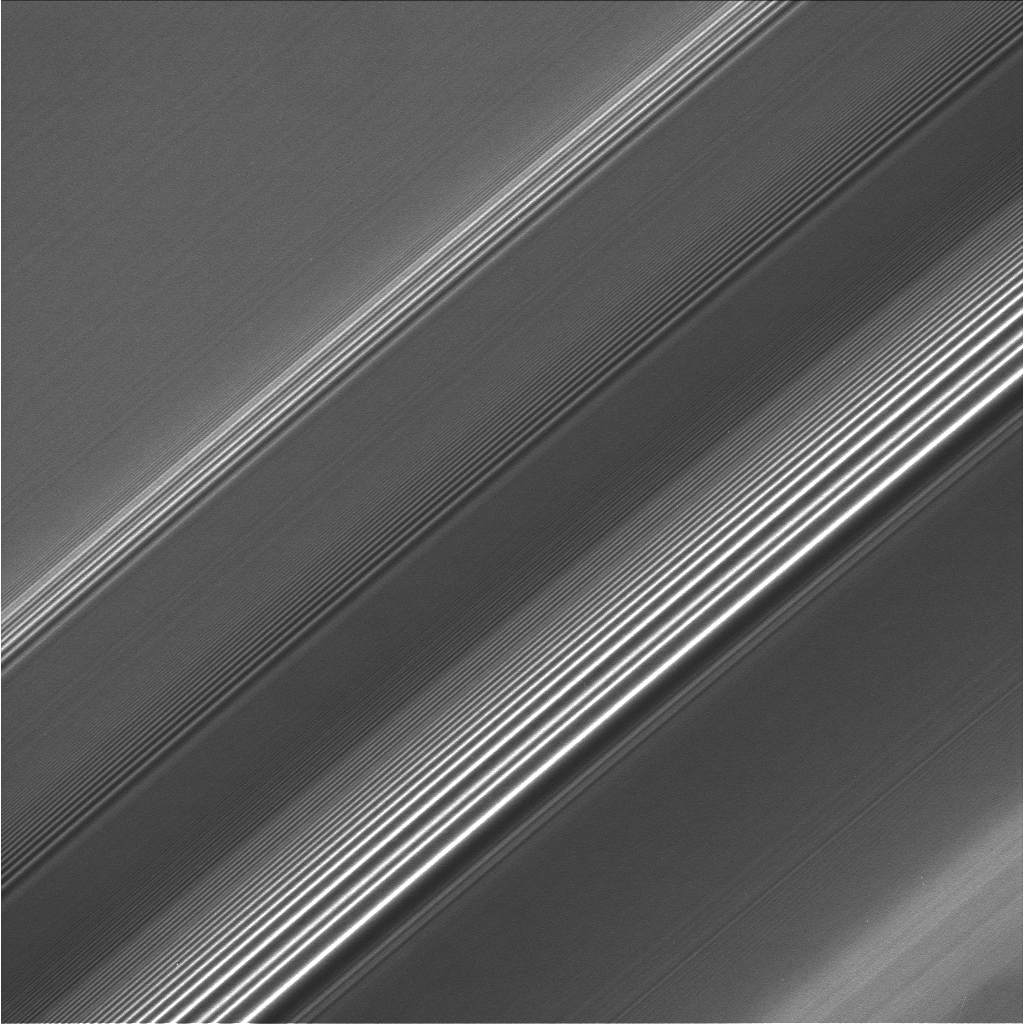

Saturn’s Watch Spiral

Spiral density waves in Saturn’s A ring reveal the gravitational signatures of distant moons as they subtly tug on the countless particles orbiting in the ring plane.

Resulting from a process called orbital resonance, a spiral density wave is a spiral-shaped massing of particles that tightly winds many times around the planet. Thus, the wave patterns seen here represent successive windings of each wave, like a close-up view of a watch spring.

Ring scientists can read these patterns, learning from them how quickly the rings are spreading and the amount of mass contained in a region.

This view looks toward the sunlit side of the rings from about 42 degrees below the ringplane. The image was taken in visible light with the Cassini spacecraft narrow-angle camera on April 1, 2008. The view was obtained at a distance of approximately 268,000 kilometers (167,000 miles) from Saturn. Image scale is 1 kilometer (0.6 miles) per pixel.

The Cassini-Huygens mission is a cooperative project of NASA, the European Space Agency and the Italian Space Agency. The Jet Propulsion Laboratory, a division of the California Institute of Technology in Pasadena, manages the mission for NASA’s Science Mission Directorate, Washington, D.C. The Cassini orbiter and its two onboard cameras were designed, developed and assembled at JPL. The imaging operations center is based at the Space Science Institute in Boulder, Colo.

Credit: NASA/JPL/Space Science Institute